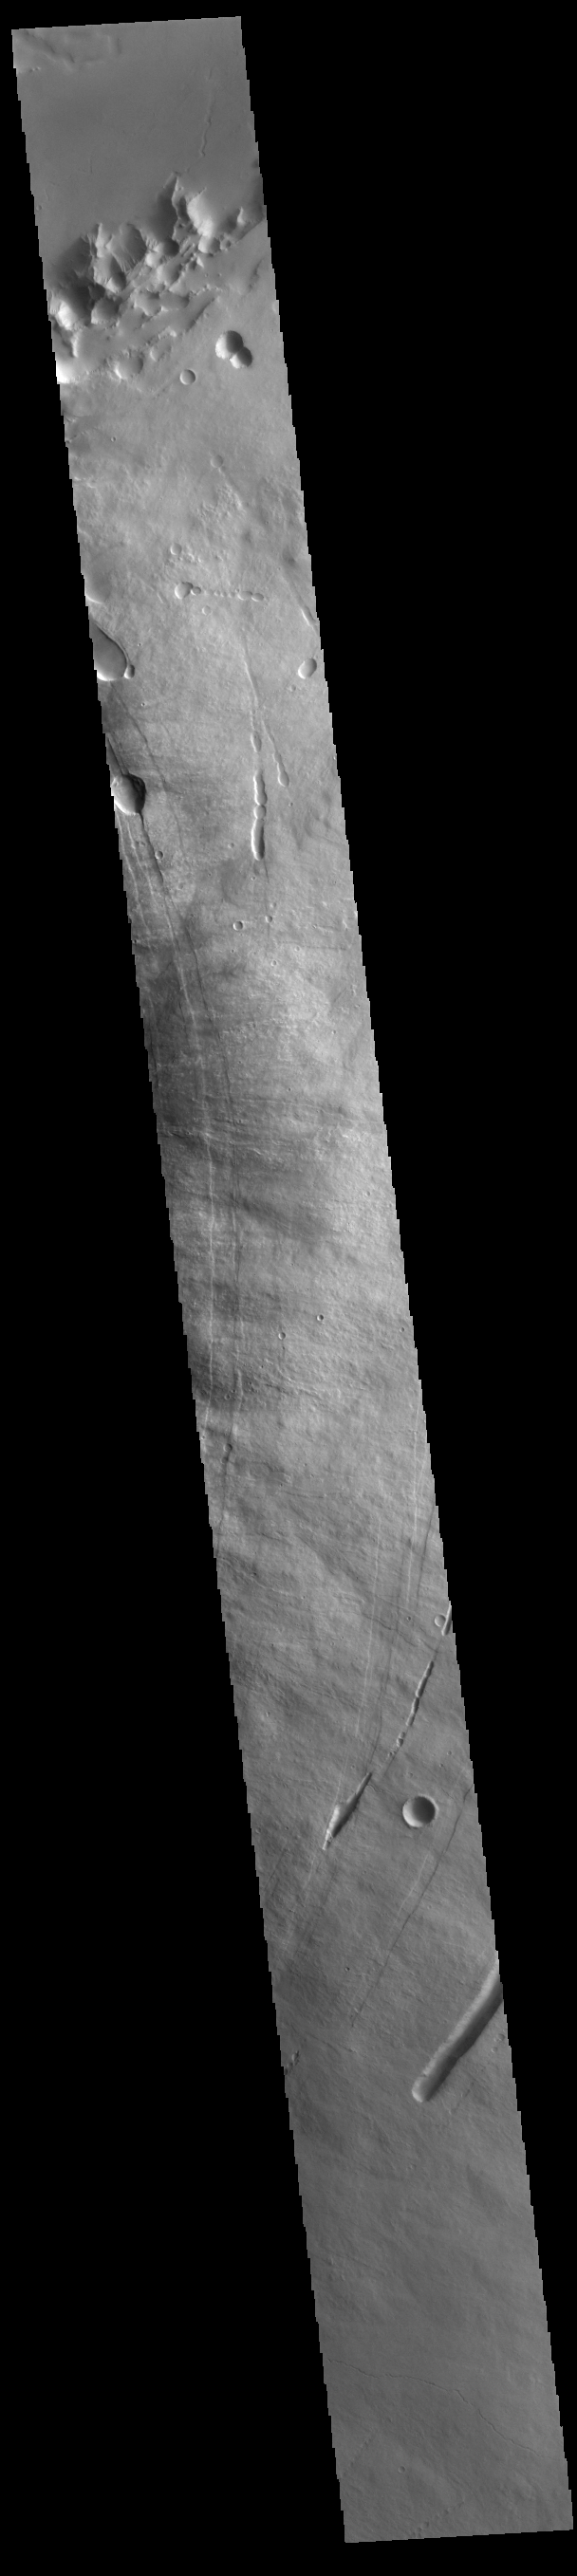

Pavonis Mons

This VIS image shows part of the eastern flank of Pavonis Mons. Pavonis Mons is the central volcano of the three large Tharsis volcanoes. All three volcanoes form a line located along a tectonic bulge caused by extensional forces in the region. Pavonis Mons is the smallest of the three with a summit of only 14km (8.7 miles). The linear features in the image are concentric faults. Pavonis means peacock in Latin, making the name peacock mountain.

Credit: NASA/JPL-Caltech/ASU